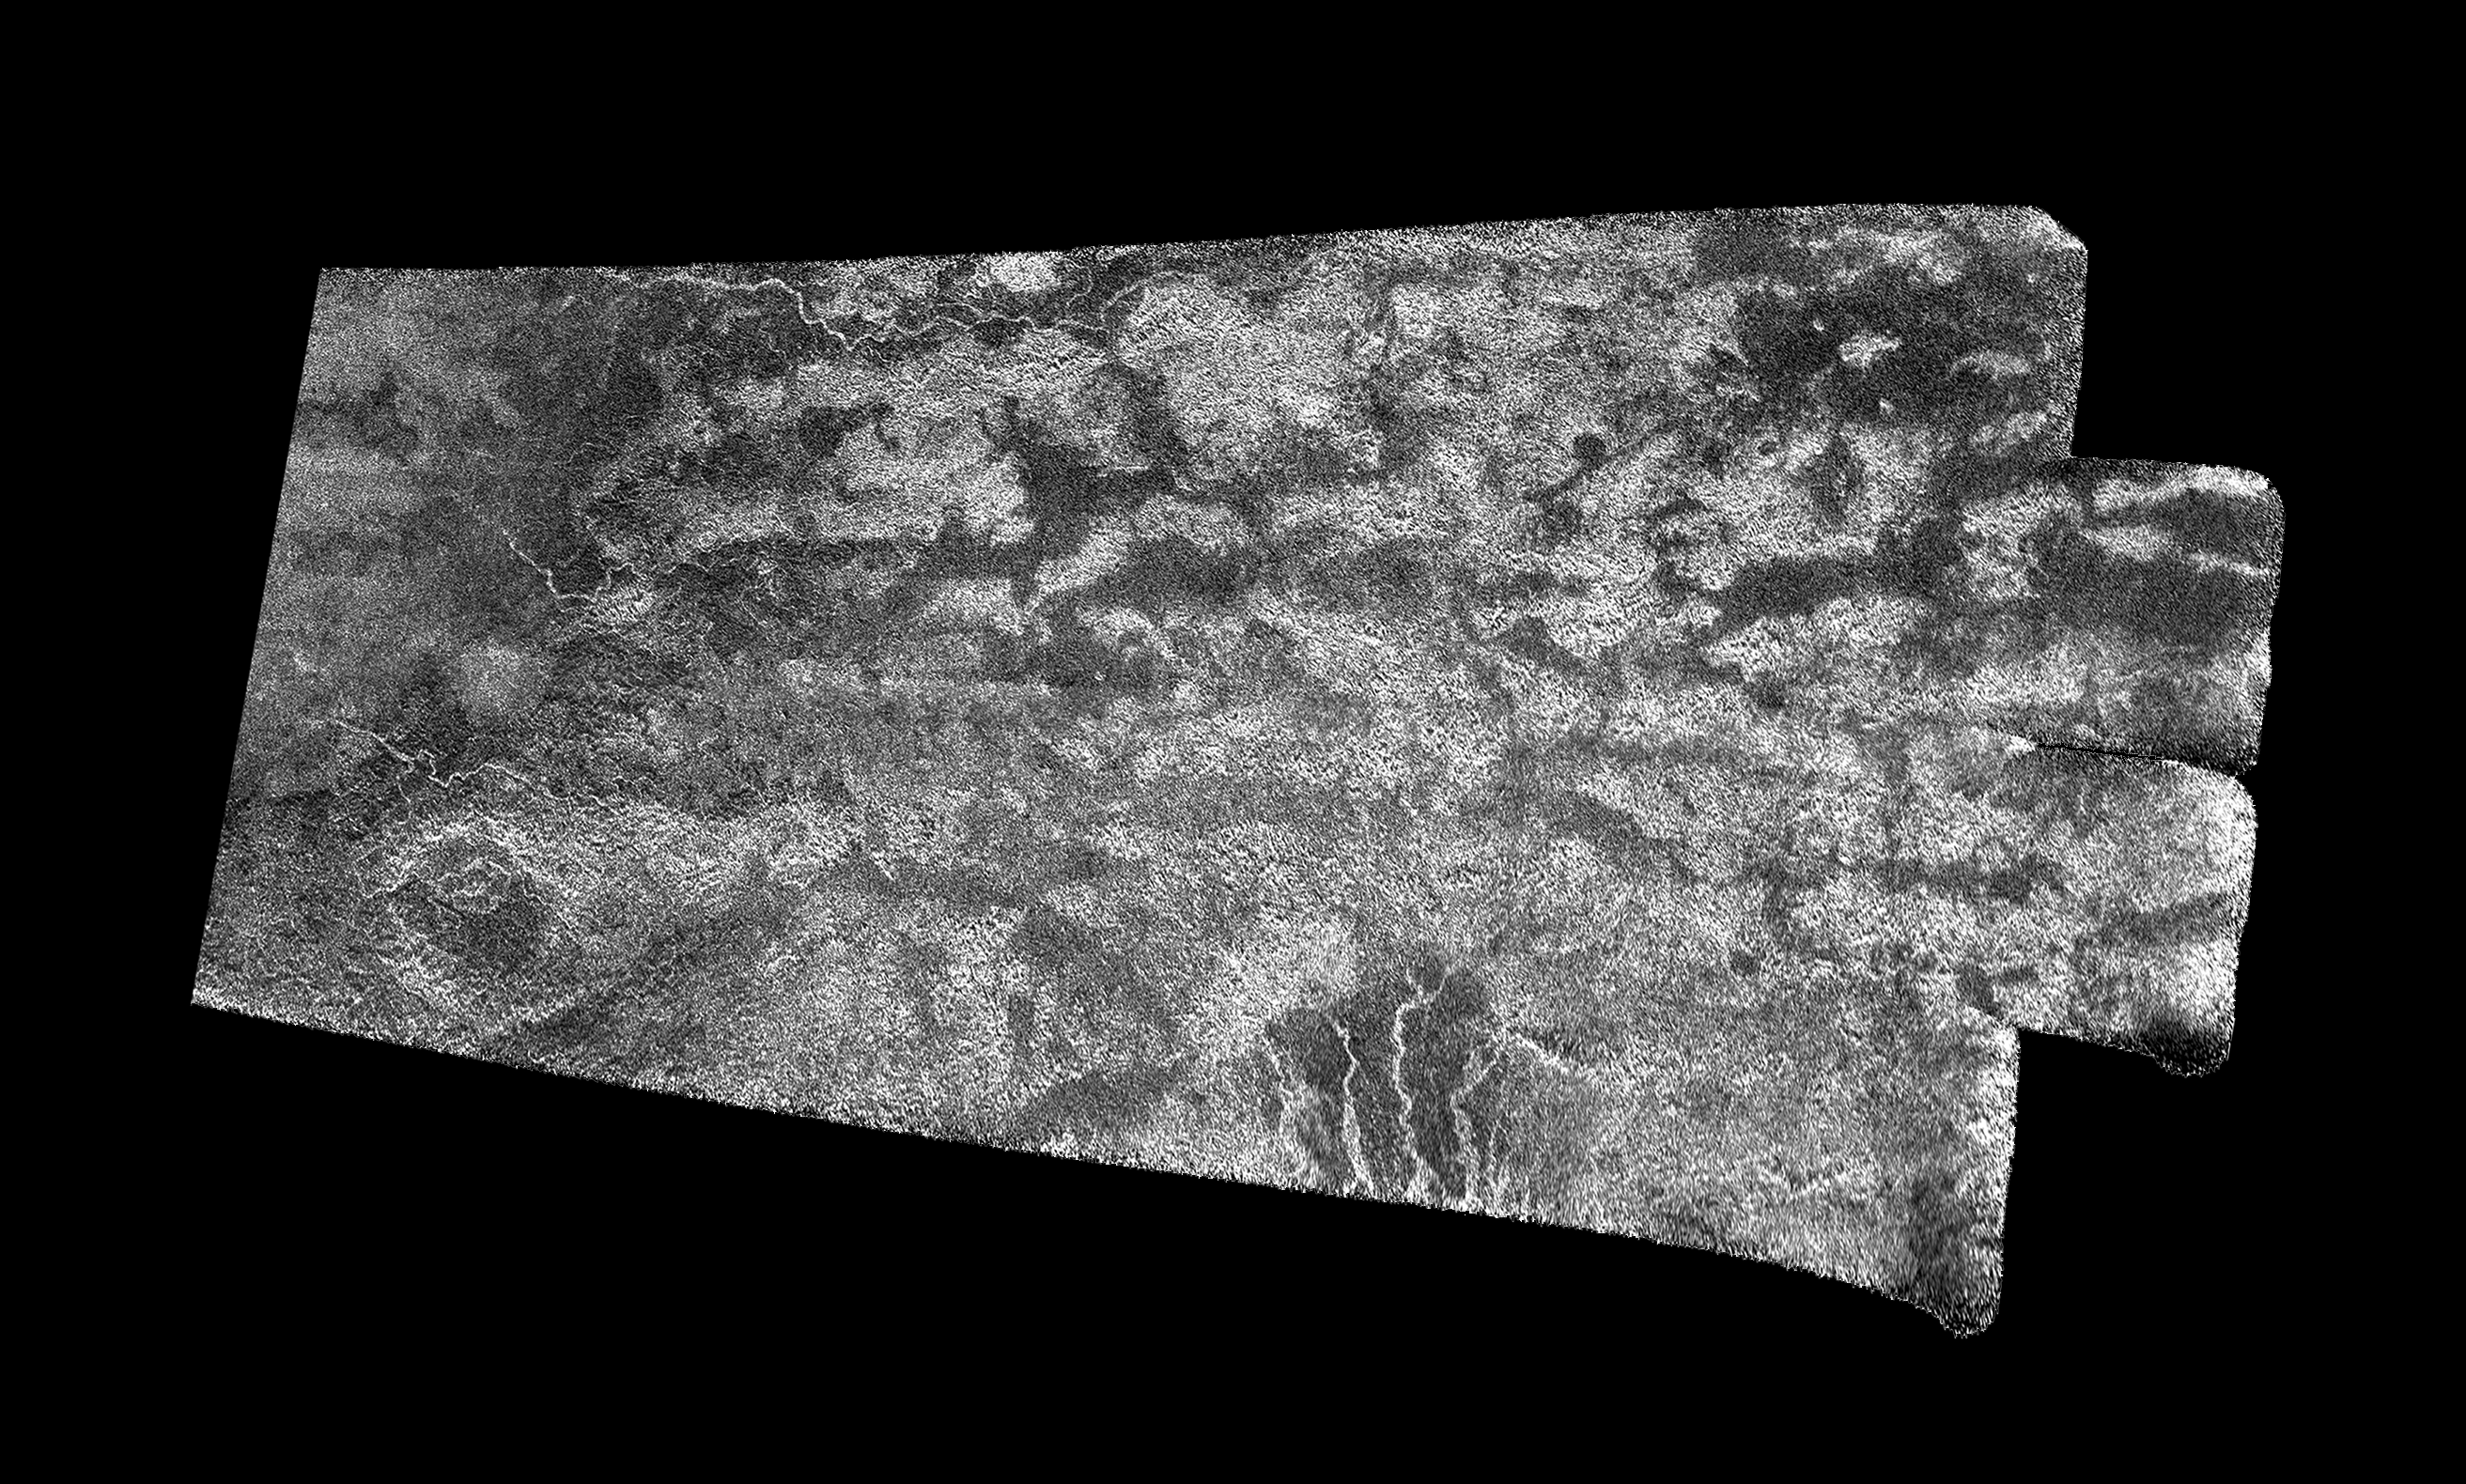

The ‘Xanadu Annex’ on Titan

Annotated Image

This synthetic-aperture radar (SAR) image was obtained by NASA’s Cassini spacecraft on July 25, 2016, during its “T-121” pass over Titan’s southern latitudes. See PIA20714 for an alternate version of this image using a different processing technique.

The image shows an area nicknamed the “Xanadu annex” by members of the Cassini radar team, earlier in the mission. This area had not been imaged by until now, but measurements of its brightness temperature from Cassini’s microwave radiometer were quite similar to that of the large region on Titan named Xanadu (see PIA20713), which lies just to the north.

Cassini’s radiometer is essentially a very sensitive thermometer, and brightness temperature is a measure of the intensity of microwave radiation received from a feature by the instrument.

Radar team members predicted at the time that, if this area were ever imaged, it would be similar in appearance to Xanadu. That earlier hunch appears to have been borne out, as features in this scene bear a strong similarity to the mountainous terrains Cassini’s radar has imaged in Xanadu (see PIA08449).

Xanadu — and now perhaps its annex — remains something of a mystery. First imaged in 1994 by the Hubble Space Telescope (just three years before Cassini’s launch from Earth), Xanadu was the first surface feature to be recognized on Titan. Once thought to be a raised plateau, the region is now understood to be slightly tilted, but not higher than, the darker surrounding regions. It blocks the formation of sand dunes, which otherwise extend all the way around Titan at its equator.

The area shown here is illuminated by the radar from the bottom at a 30-degree incidence angle. It measures about 155 by 310 miles (250 by 500 kilometers) and is centered at about 30 degrees south latitude, 60 degrees west longitude.

The Cassini-Huygens mission is a cooperative project of NASA, ESA (the European Space Agency) and the Italian Space Agency. NASA’s Jet Propulsion Laboratory, a division of the California Institute of Technology in Pasadena, manages the mission for NASA’s Science Mission Directorate, Washington. The Cassini orbiter was designed, developed and assembled at JPL. The radar instrument was built by JPL and the Italian Space Agency, working with team members from the United States and several European countries.

Credit: NASA/JPL-Caltech/ASI